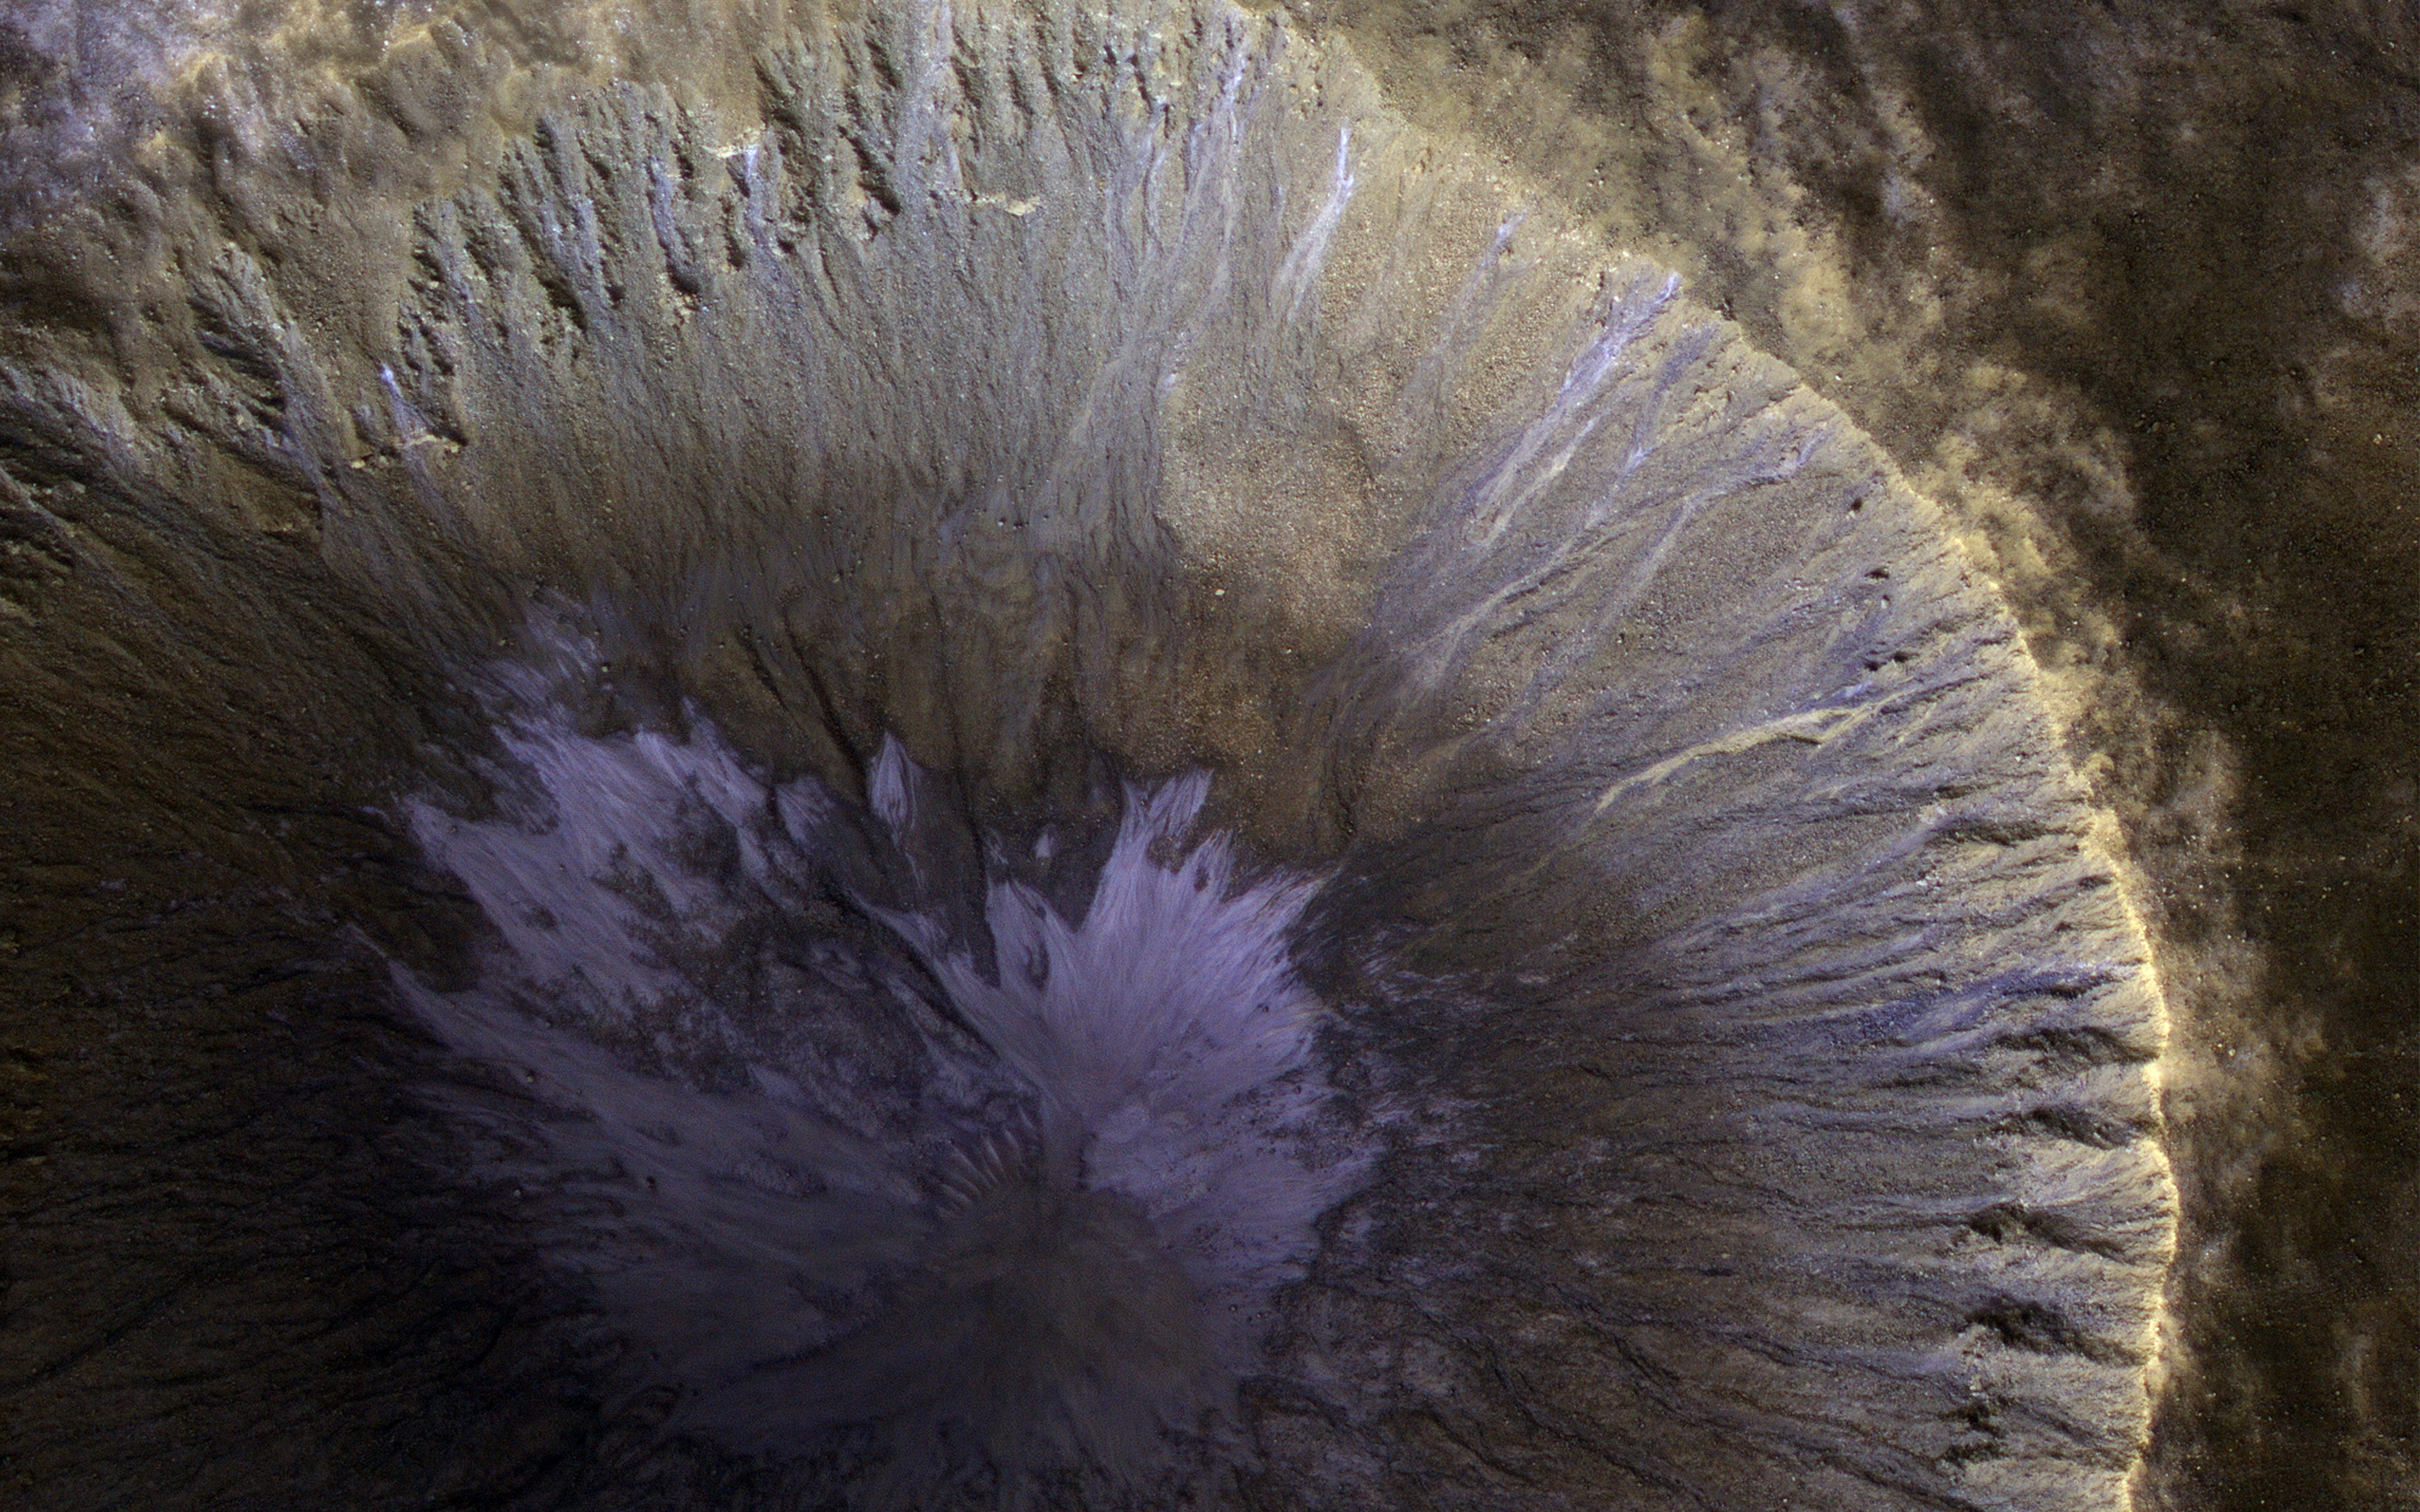

A Winter’s View of a Gullied Crater

This image from NASA’s Mars Reconnaissance Orbiter (MRO) shows the location with the most impressive known gully activity in Mars’ northern hemisphere. Gullies are active in the winter due to carbon dioxide frost, but northern winters are shorter and warmer than southern winters, so there is less frost and less gully activity.

An enhanced-color image cutout shows recent gullies with bright colors.

The map is projected here at a scale of 50 centimeters (19.7 inches) per pixel. [The original image scale is 61.5 centimeters (24.2 inches) per pixel (with 2 x 2 binning); objects on the order of 185 centimeters (72.8 inches) across are resolved.] North is up

The University of Arizona, Tucson, operates HiRISE, which was built by Ball Aerospace & Technologies Corp., Boulder, Colo. NASA’s Jet Propulsion Laboratory, a division of Caltech in Pasadena, California, manages the Mars Reconnaissance Orbiter Project for NASA’s Science Mission Directorate, Washington.

Credit: NASA/JPL-Caltech/Univ. of Arizona